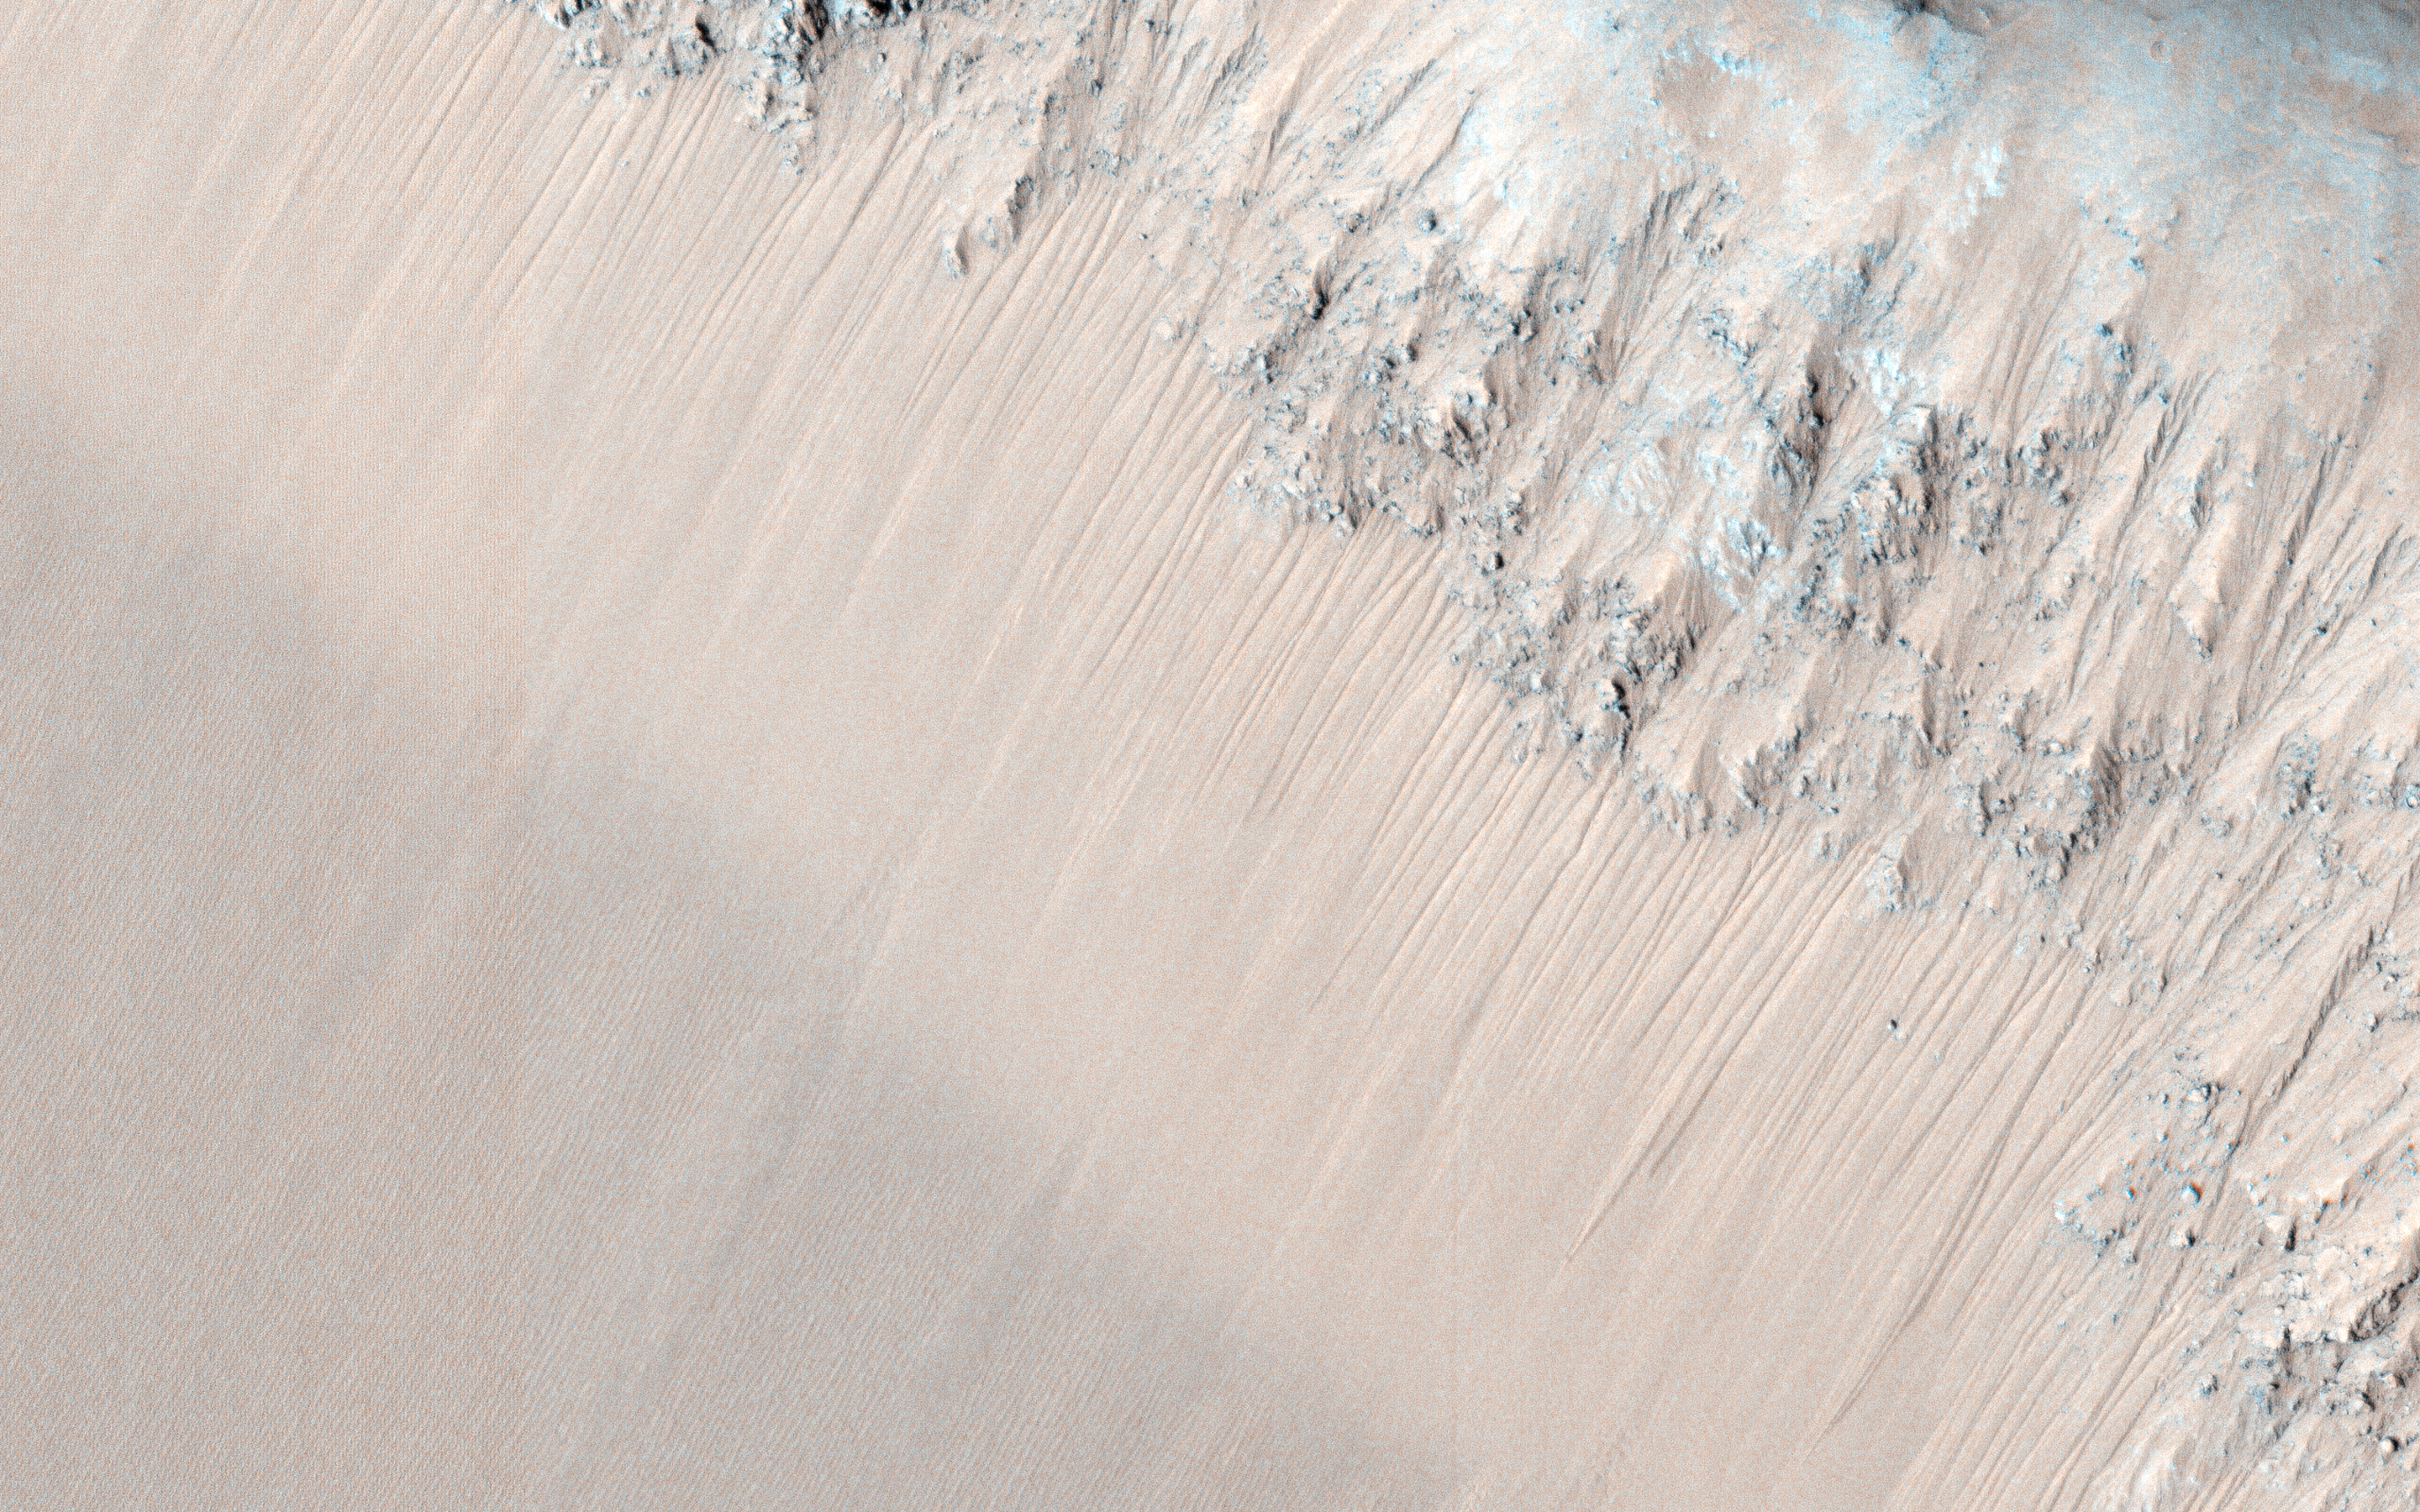

Recurring Slope Lineae in Juventae Chasma

Recurring slope lineae (RSL) are best explained as due to seasonal seeping of water on steep slopes in warm seasons. The HiRISE team has produced digital terrain models (DTMs) for many key RSL sites, which then allows us to orthorectify the images, correcting the geometry to the view from straight overhead. A series of images over a site are then precisely registered and can be compared to study changes over time.

Juventae Chasma is a giant box canyon, yet a relatively small segment of the enormous Valles Marineris system. It is breached to the north, leading to the Maja Vallis outflow channel. The box canyon may have been nearly filled with water long ago (a couple billion years), but was released catastrophically when the region north of the box canyon collapsed. That was long ago, and the water in Juventae Chasma today forming the RSL is a very tiny amount, whose origin remains a mystery. Maybe the water is replenished each year from the atmosphere or from deeper water or ice.

The RSL are active on the north-facing slopes of these hills when the subsolar point is north of this latitude, and they are active on south-facing slopes when the sun is to the south. However, they are not continuously active, and exactly what controls the timing of activity is not yet known.

HiRISE is one of six instruments on NASA’s Mars Reconnaissance Orbiter. The University of Arizona, Tucson, operates HiRISE, which was built by Ball Aerospace & Technologies Corp., Boulder, Colorado. NASA’s Jet Propulsion Laboratory, a division of the California Institute of Technology in Pasadena, manages the Mars Reconnaissance Orbiter Project for NASA’s Science Mission Directorate, Washington.

Credit: NASA/JPL-Caltech/University of Arizona